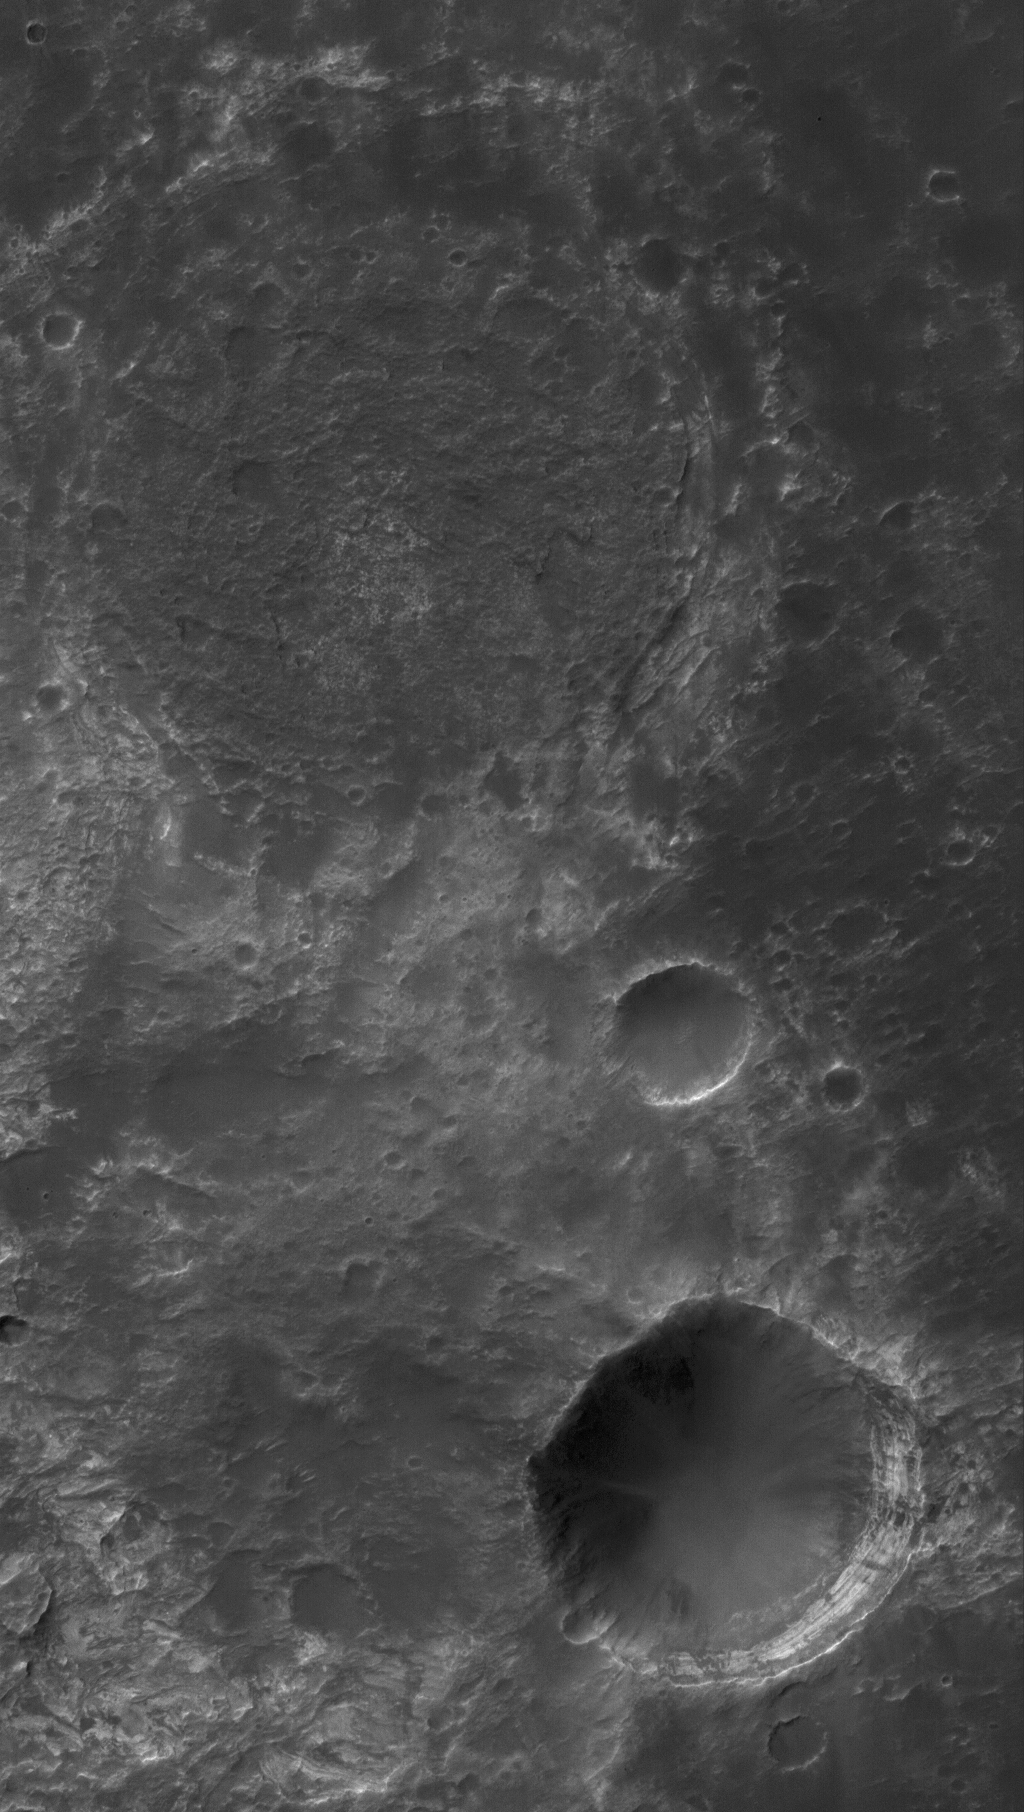

Craters and Layers

11 March 2006
This Mars Global Surveyor (MGS) Mars Orbiter Camera (MOC) image shows some typical relations between impact craters and light-toned, layered rock on Mars. The larger circular feature at the north (top) end of the image marks the location of a filled, buried crater on intermountain terrain north of Hellas Planitia. The larger crater at the southeast (lower right) corner formed by meteor impact into the layered material in which the buried crater is encased. The layered rock, in this case, has a light tone similar to the sedimentary rocks being explored by the Mars Exploration Rover, Opportunity, thousands of kilometers away in Sinus Meridiani.

Location near: 24.9°S, 299.3°W
Image width: ~3 km (~1.9 mi)
Illumination from: upper left
Season: Southern Summer

Credit: NASA/JPL/Malin Space Science Systems